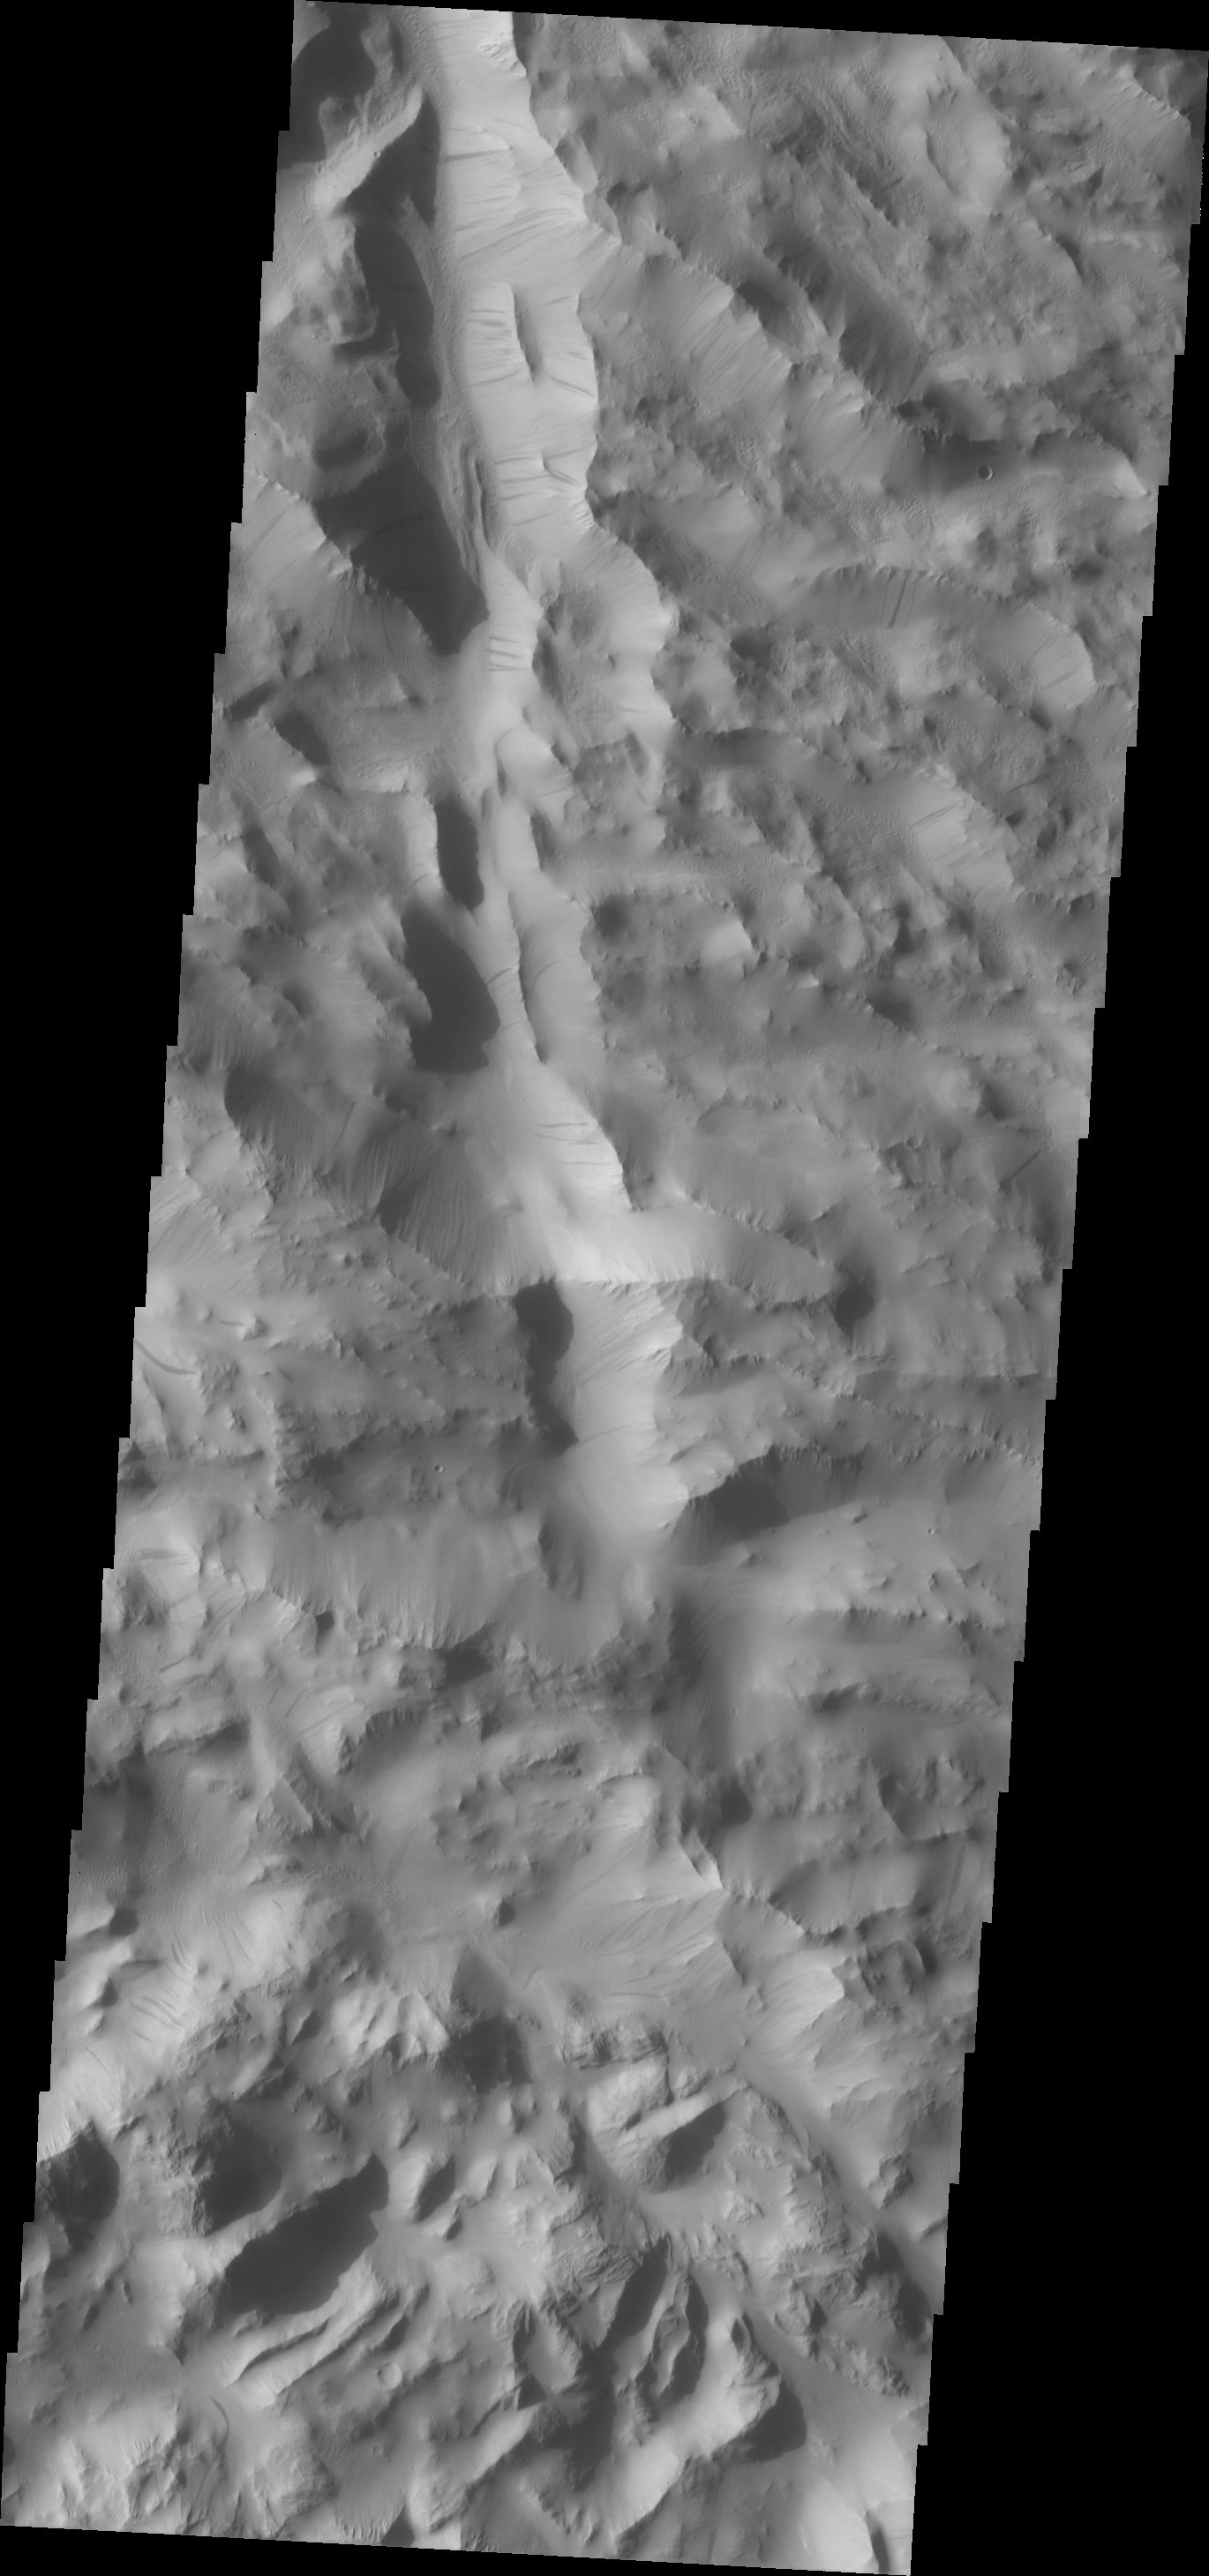

Dark Streaks

Dark, slope steaks are common in the heavily fractured material found to the north and west of Olympus Mons.

Image information: VIS instrument. Latitude 29.8N, Longitude 227.1E. 19 meter/pixel resolution.

Please see the THEMIS Data Citation Note for details on crediting THEMIS images.

Note: this THEMIS visual image has not been radiometrically nor geometrically calibrated for this preliminary release. An empirical correction has been performed to remove instrumental effects. A linear shift has been applied in the cross-track and down-track direction to approximate spacecraft and planetary motion. Fully calibrated and geometrically projected images will be released through the Planetary Data System in accordance with Project policies at a later time.

NASA’s Jet Propulsion Laboratory manages the 2001 Mars Odyssey mission for NASA’s Office of Space Science, Washington, D.C. The Thermal Emission Imaging System (THEMIS) was developed by Arizona State University, Tempe, in collaboration with Raytheon Santa Barbara Remote Sensing. The THEMIS investigation is led by Dr. Philip Christensen at Arizona State University. Lockheed Martin Astronautics, Denver, is the prime contractor for the Odyssey project, and developed and built the orbiter. Mission operations are conducted jointly from Lockheed Martin and from JPL, a division of the California Institute of Technology in Pasadena.

Credit: NASA/JPL/ASU